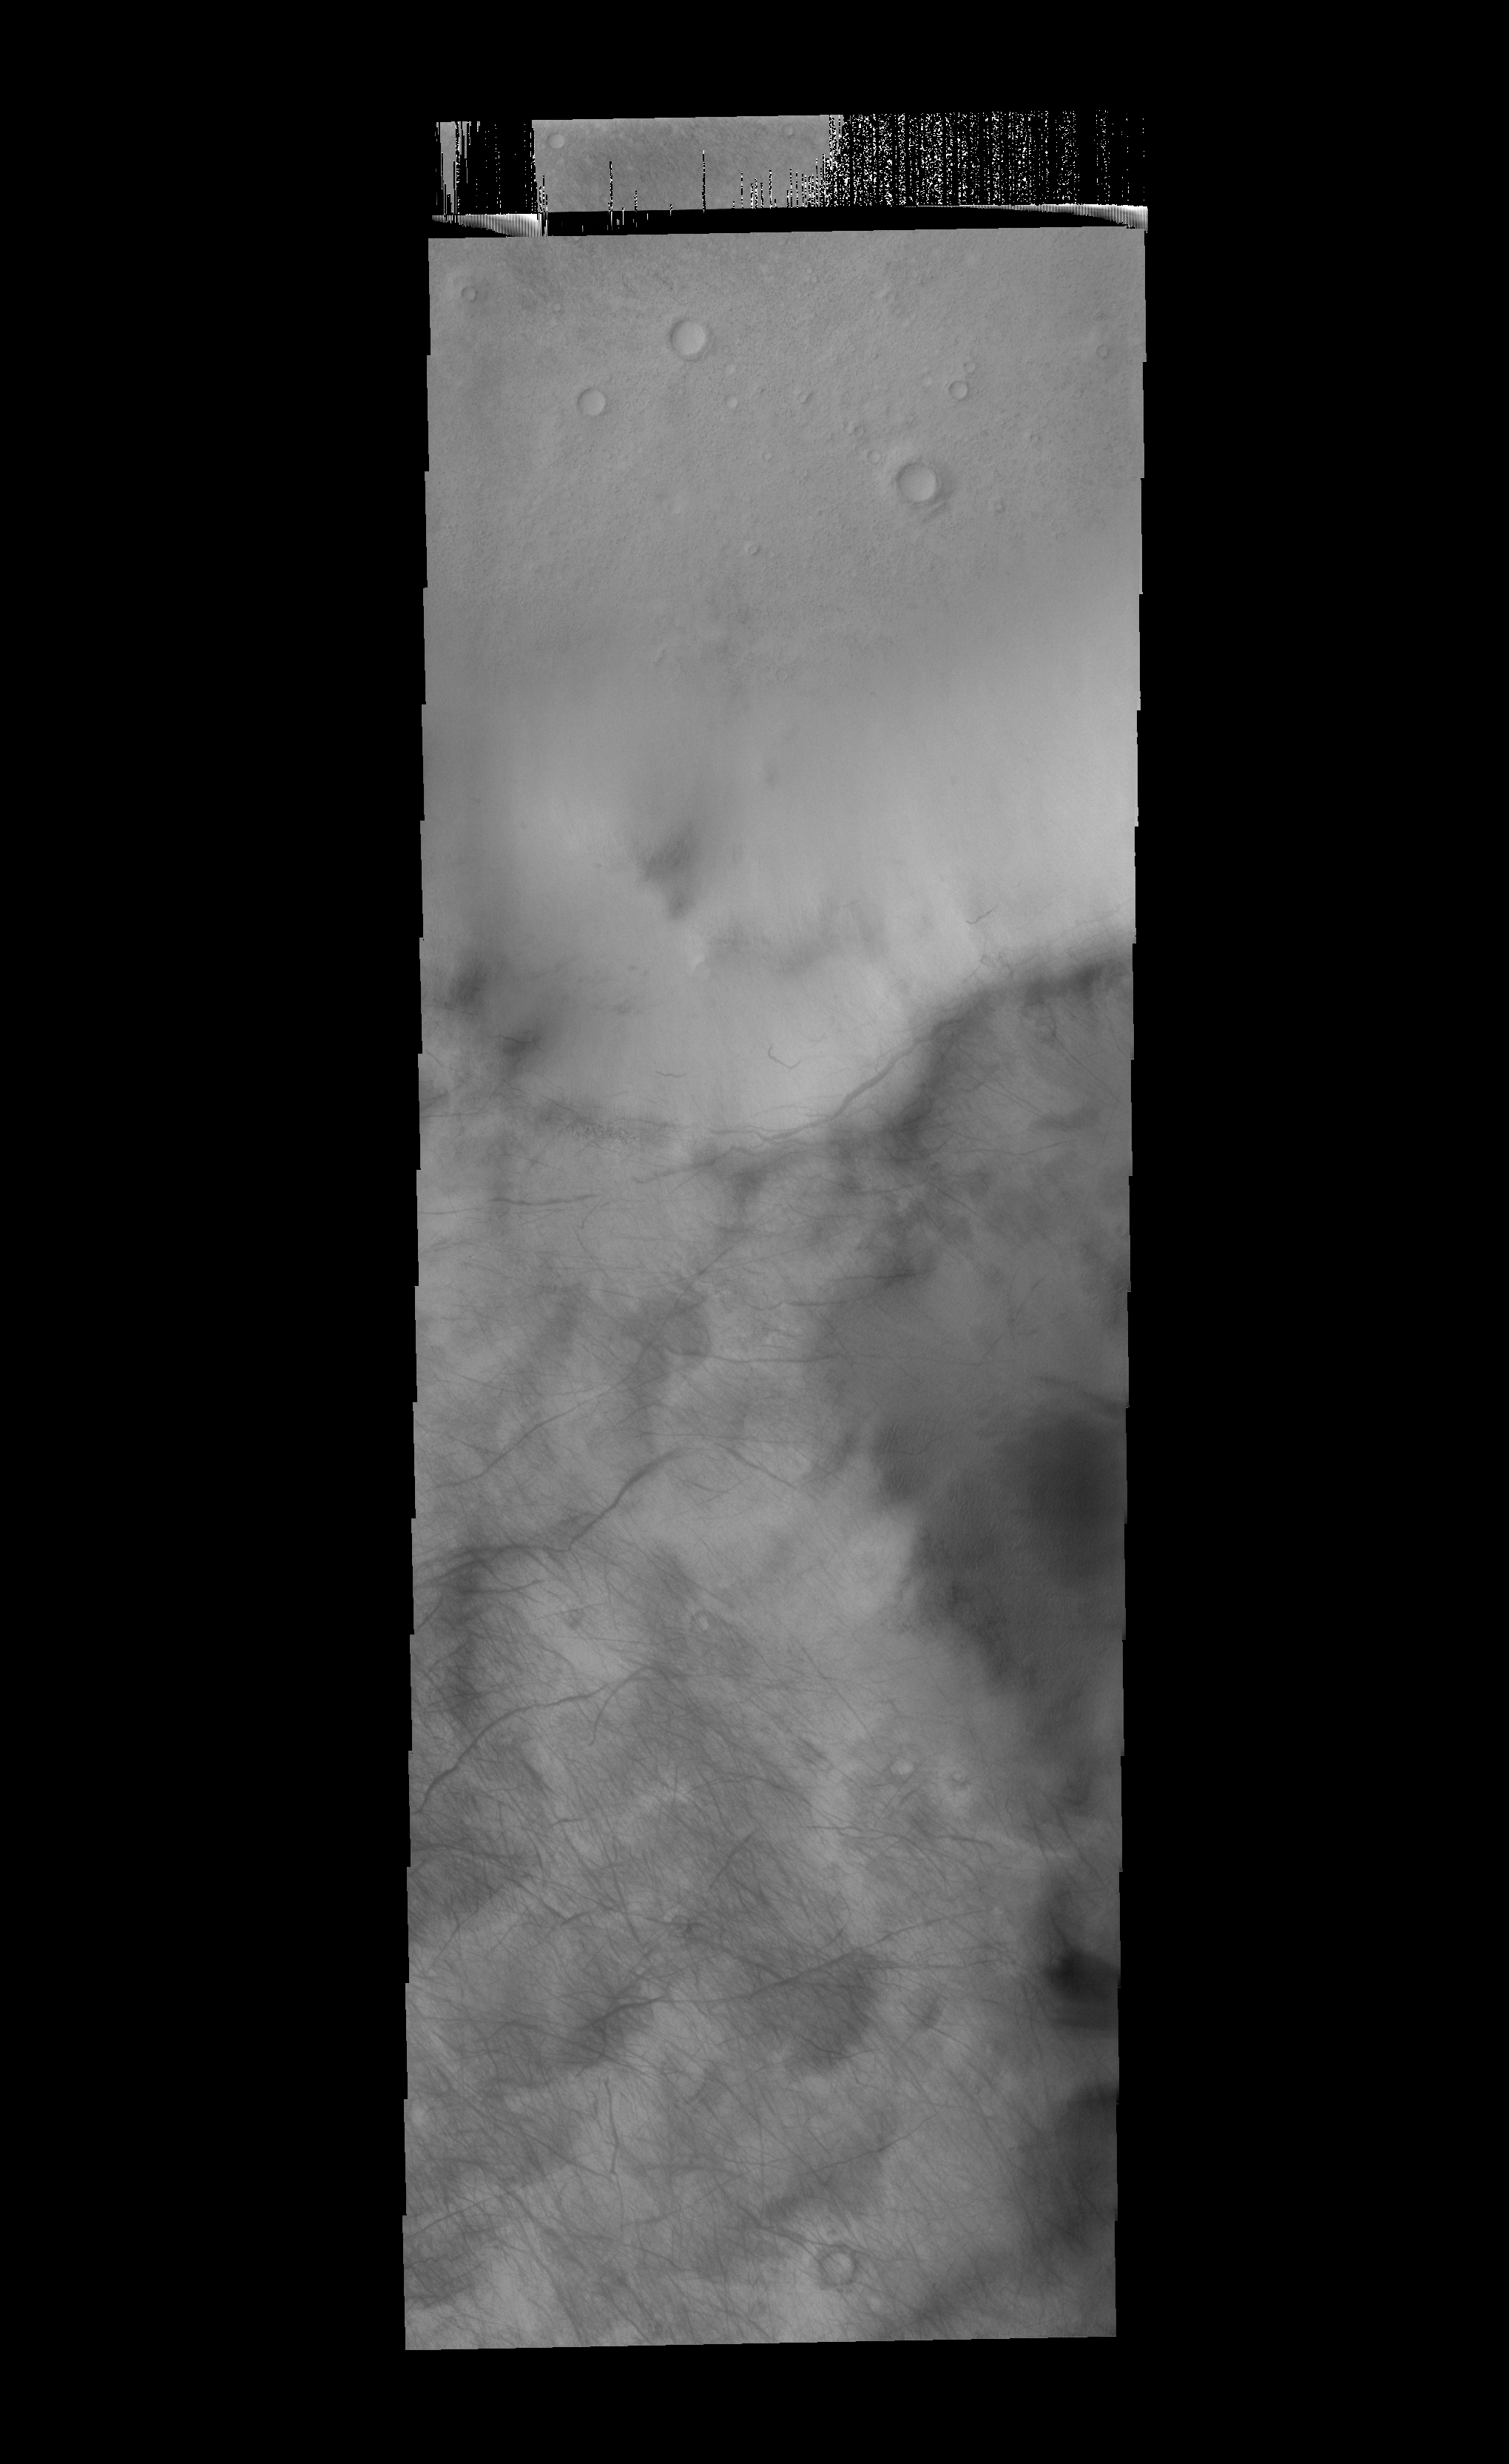

Dust Devil Tracks

Today’s VIS image show the tracks of dust devils on the rim of Stoney Crater.

Credit: NASA/JPL-Caltech/ASU